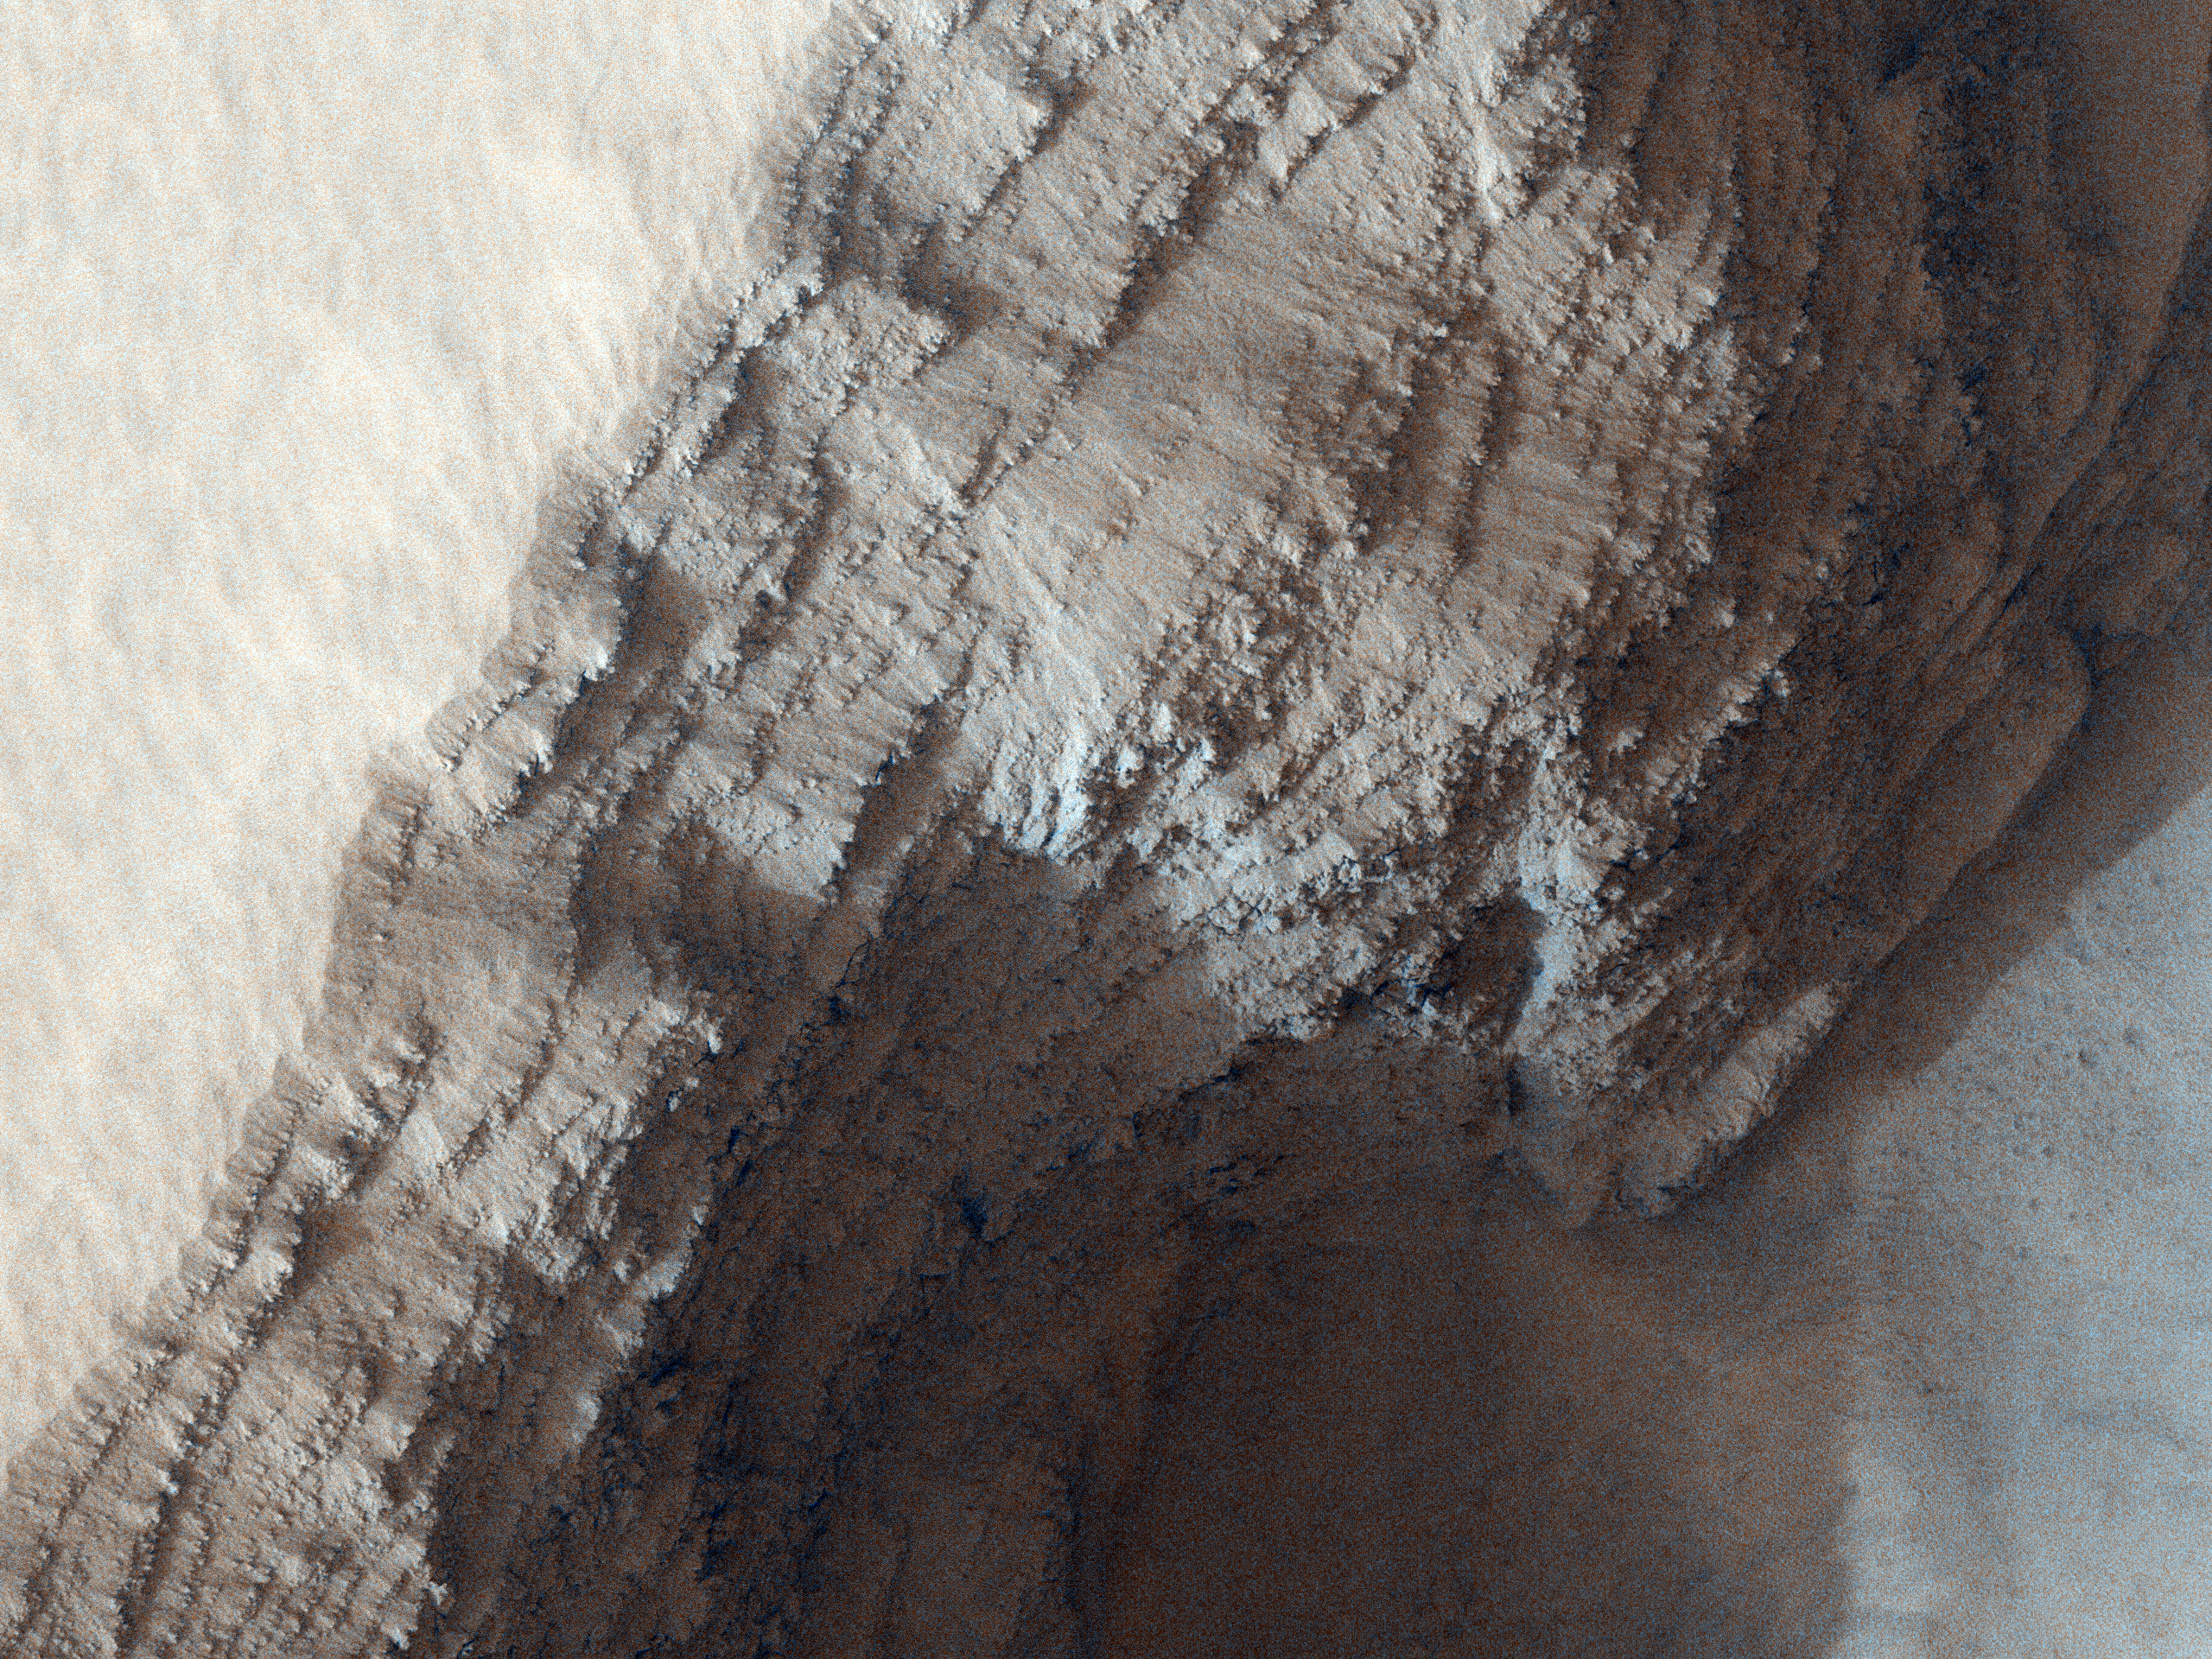

Layers in Arsia Mons Volcano

This image covers a pit in the lower West flank of Arsia Mons, one of the four giant volcanos of the Tharsis region.

Many layers are exposed in the pit, probably marking individual lava flows, and provide information about the nature of the volcanic eruptions. This image was acquired in the middle of large regional dust storms on Mars, but the atmosphere over this image is only moderately dusty because the altitude is 6.5 kilometers higher than the planetary mean, so the air is quite thin and cannot hold as much dust.

Although the atmosphere is not too dusty, the surface is buried by a dust layer meters thick. These high-altitude locations on Mars have thick dust deposits because the thin air cannot blow away the dust, or at least not as fast as it accumulates. On Earth the oceans serve as dust traps, but on Mars, it is the high volcanos.

NASA’s Jet Propulsion Laboratory, a division of the California Institute of Technology in Pasadena, manages the Mars Reconnaissance Orbiter for NASA’s Science Mission Directorate, Washington. Lockheed Martin Space Systems, Denver, built the spacecraft. The High Resolution Imaging Science Experiment is operated by the University of Arizona, Tucson, and the instrument was built by Ball Aerospace & Technologies Corp., Boulder, Colo.

Originally released July 18, 2007

Credit: NASA/JPL-Caltech/University of Arizona